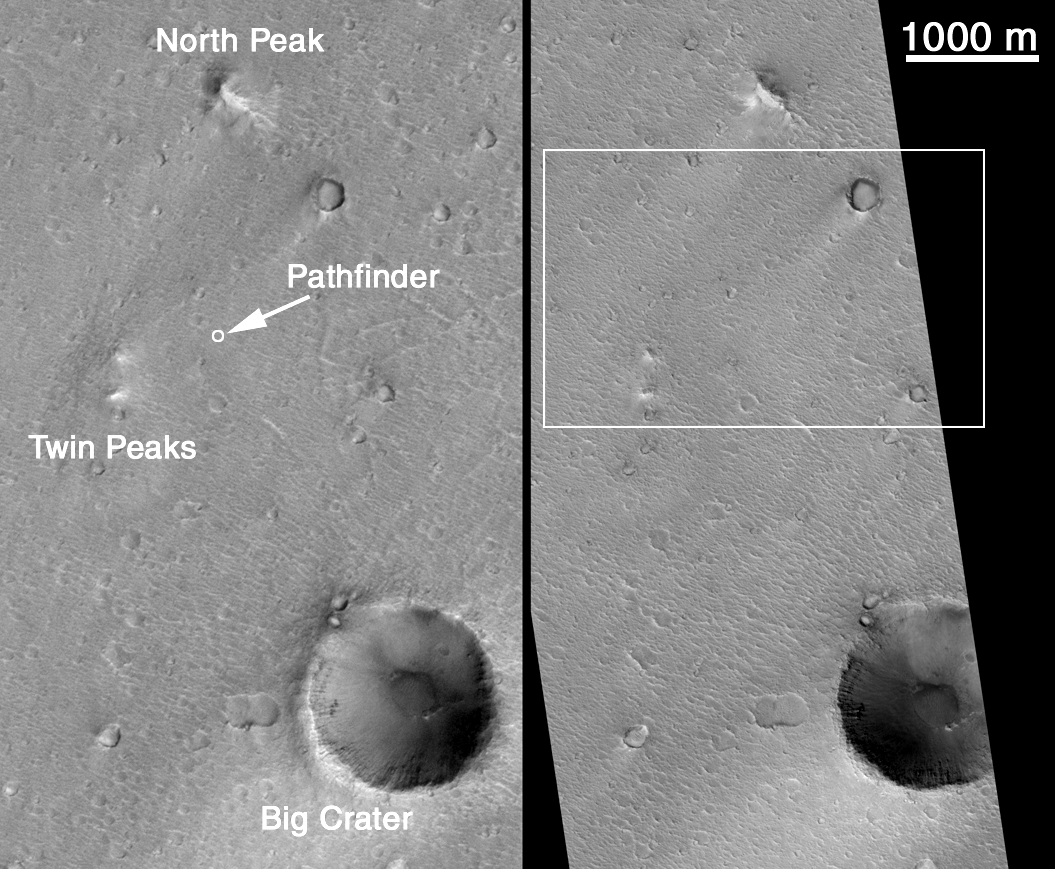

MOC’s Highest Resolution View of Mars Pathfinder Landing Site

Can Mars Global Surveyor’s 1.5 meter (5 ft) per pixel camera be used to find any evidence as to the fate of the Mars Polar Lander that was lost on December 3, 1999? One way to find out is to look for one of the other Mars landers and determine what, if anything, can be seen. There have been three successful Mars lander missions: Viking 1 (July 1976), Viking 2 (September 1976), and Mars Pathfinder (July 1997). Of these, the location of Mars Pathfinder is known the best because there are several distinct landmarks visible in the lander’s images that help in locating the spacecraft. The MGS MOC Operations Team at Malin Space Science Systems has been tasked since mid-December 1999 with looking for the lost Polar Lander. Part of this effort has been to test the capabilities of MOC by taking a picture of the landing site of Mars Pathfinder.

An attempt to photograph the Pathfinder site was made once before, in April 1998, by turning the entire MGS spacecraft so that the camera could point at the known location of the Mars Pathfinder lander. Turning the MGS spacecraft like this is not a normal operation — it takes considerable planning, and disrupts the on-going, normal acquisition of science data. It took 3 attempts to succeed, but on April 22, 1998, MOC acquired the picture seen on the left side of Figure A, above. The three near-by major landmarks that were visible to the Pathfinder’s cameras are labeled here (North Peak, Big Crater, Twin Peaks). It was known at the time that this image was not adequate to see the Pathfinder lander because the camera was not in focus and had a resolution of only 3.3 meters (11 ft) per pixel. In this and all other images shown here, north is up. All views of the 1998 MOC image are illuminated from the lower right, all views of the 2000 MOC image are illuminated from the lower left.

As part of the Polar Lander search effort, the Mars Pathfinder site was targeted again in December 1999 and January 2000. Like the 1998 attempt, the spacecraft had to be pointed off of its normal, nadir (straight-down) view. Like history repeating itself, it once again took 3 tries before the Pathfinder landing site was hit. The picture on the right side of Figure A, above, shows the new image that was acquired on January 16, 2000. The white box indicates the location shown in Figure B (above, right). The 1000 m scale bar equals 0.62 miles.

Figure B (above) shows a subsection of both the 1998 image (top, labeled SPO-1-25603) and the 2000 image (bottom, labeled m11-2414) projected at a scale of 3 meters (10 ft) per pixel. At this scale, the differences in camera focus and sunlight illumination angle are apparent, with the January 2000 image being both in focus and having better lighting conditions. In addition, the MGS spacecraft took the 2000 image from a lower altitude than in 1998, thus the image has better spatial resolution overall. The 500 m scale bar is equal to about 547 yards. The white box shows the location of images in Figure C, below.

The third figure (C, above) again shows portions of the April 1998 image (C, left) and January 2000 image (C, right), only this time they have been enlarged to a resolution of 0.75 meters (2.5 ft) per pixel. The intrinsic resolution of the January 2000 image is 1.5 meters (5 ft), so this is a 200% expanded view of the actual M11-02414 image. The circular features in this and the previous images are impact craters in various states of erosion. Some boulders (dark dots) can be seen near the crater in the lower left corner. The texture that runs diagonally across the scene from upper left toward lower right consists of ridges created by the giant floods that washed through the Pathfinder site from Ares and/or Tiu Vallis many hundreds of millions of years ago. These ridges and the troughs between them were also seen by the Pathfinder lander; their crests often covered with boulders and cobbles (which cannot be seen at the resolution of the MOC image). The 100 m scale bar is equal to 109 yards (which can be compared with a 100 yard U.S. football field). The Mars Pathfinder landing site is located near the center of this view.

The fourth picture, Figure D (above), shows a feature that was initially thought to be the Mars Pathfinder lander by MOC investigators. This and the following figures point out just how difficult it is to find a lander on the martian surface using the MGS MOC. Figure D was prepared early in the week following receipt of the new MOC image on January 17, 2000, and for several days it was believed that the lander had been found. As the subsequent two figures will show (E, and F, below), this location appears to be in error. How the features were misidentified is discussed below. Both Figure D and Figure F, showing possible locations of the Pathfinder lander in the MOC image, are enlarged by a factor of three over the intrinsic resolution of that image (that is, to a scale of 0.5 meters or about 1 ft, 7 inch per pixel). The right picture in Figure D shows sight-lines to the large horizon features — Big Crater, Twin Peaks, and North Peak — that were derived by the MOC team by looking at the images taken by the lander in 1997. After placing these lines on the overall image, there appeared to be two features close to the intersection of the sight-lines. Based upon the consistency of the size and shape of the lander as illuminated by sunlight in this image, the northern of the two candidate features (the small “hump” at the center of both left and right pictures) was considered, at the time, to be the most likely. HOWEVER…

Later in the week following acquisition of the January 16, 2000, image (and over the following weekend), there was time for additional analysis to determine whether the rounded hump identified earlier in the week (Figure D, above) was, in fact, the Mars Pathfinder lander. A computer program that estimates relative topography in a MOC image from knowledge of the illumination (called “shape-from-shading” or photoclinometry) was run to determine which parts of the landing site image are depressions, which are hills, and which are flat surfaces. The picture at the left in Figure E (above) shows the photoclinometry results for the area around the Pathfinder lander. The picture at the center of Figure E shows the same photoclinometry results overlain by an inset of a topographic map of the Pathfinder landing site derived by the U.S. Geological Survey Astrogeology Branch (Flagstaff, Arizona) from photogrammetry (parallax measurements) using images from Pathfinder’s own stereo camera. By matching the features seen by MOC with those seen by the Pathfinder (the large arrows are examples of the matching), the location of the lander was refined and is now indicated in the picture on the right side of Figure E. The large, rounded hump previously identified as Pathfinder in Figure D (above), is more likely a large boulder that was seen in Pathfinder’s images and named “Couch” by the Pathfinder science team in 1997.

Figure F is summary of the results of this effort to find Mars Pathfinder: it shows that while the landing site of Mars Pathfinder can be identified, the lander itself cannot be seen. It is too small to be resolved in an image where each pixel acquired by the MOC covers a square of 1.5 meters (5 feet) to a side, given the contrast conditions on Mars and the MOC’s ability to discriminate contrast. At this scale, Pathfinder is not much larger than two pixels, and the same is true of the lost Polar Lander.

No evidence has been found in the January 2000 MOC image of the aft portion of Mars Pathfinder’s aeroshell or its parachute, either. If the aeroshell is laying on its side, as interpreted from Mars Pathfinder’s images, then it would be very difficult to see this from orbit. Because Pathfinder did not image the parachute, it is not known how it may be configured on the surface — it could be wrapped around the aeroshell or a boulder, for example.

This effort to photograph the Mars Pathfinder lander demonstrates that it is extremely difficult to find a lander on the surface of Mars using the Mars Orbiter Camera aboard the MGS spacecraft. This analysis suggests that it is not very likely that the December 1999 Polar Lander will be found by MOC.

Credit: NASA/JPL/MSSS